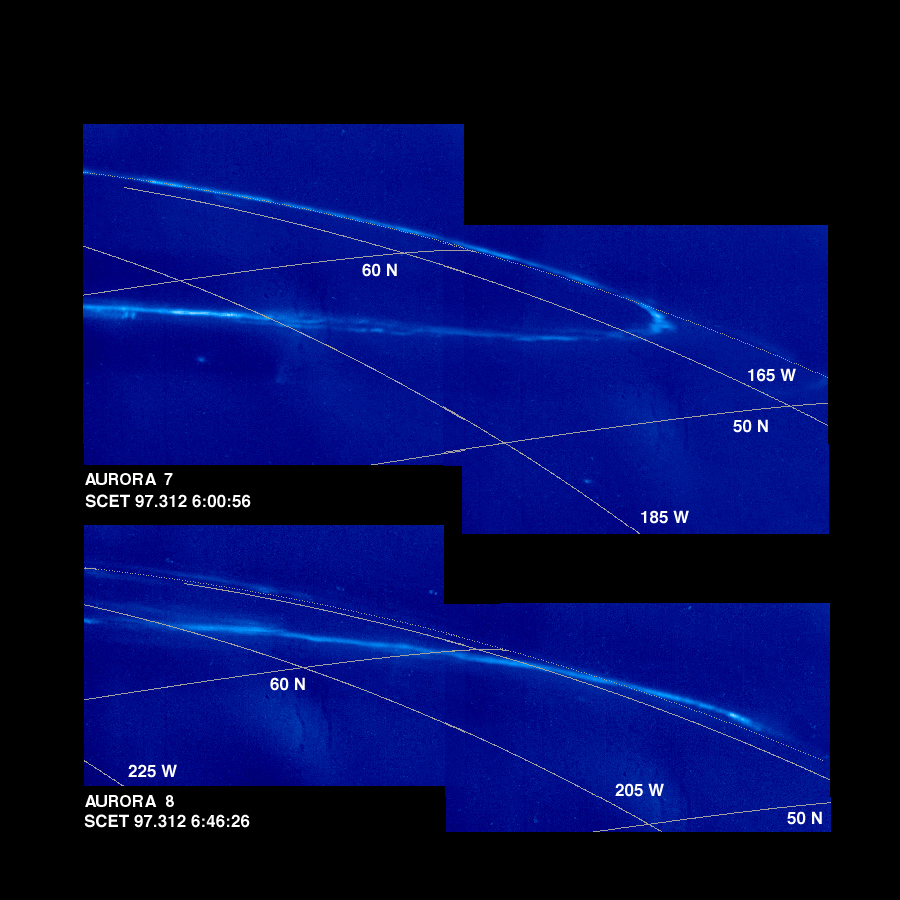

Time Series of Jupiter’s Aurora

These mosaics of Jupiter’s night side show the Jovian aurora at approximately 45 minute intervals as the auroral ring rotated with the planet below the spacecraft. The images were obtained by the Solid State Imaging (SSI) system on NASA’s Galileo spacecraft. during its eleventh orbit of Jupiter.

The auroral ring is offset from Jupiter’s pole of rotation and reaches the lowest latitude near 165 degrees west longitude. The aurora is hundreds of kilometers wide, and when it crosses the edge of Jupiter, it is about 250 kilometers above the planet.

The mosaics, numbered from earliest to latest in the time series, are:

Aurora 1, top mosaic (earliest) Aurora 2, bottom mosaic
Aurora 3, top mosaic Aurora 4, bottom mosaic
Aurora 5, top mosaic Aurora 6, bottom mosaic
Aurora 7, top mosaic Aurora 8, bottom mosaic (latest)
As on Earth, the auroral emission is caused by electrically charged particles striking atoms in the upper atmosphere from above. The particles travel along Jupiter’s magnetic field lines, but their origin is not fully understood. The field lines where the aurora is most intense cross the Jovian equator at large distances (many Jovian radii) from the planet. The faint background throughout the image is scattered light in the camera. This stray light comes from the sunlit portion of Jupiter, which is out of the image. In multispectral observations the aurora appears red, consistent with how atomic hydrogen in Jupiter’s atmosphere would glow. Galileo’s unique perspective allows it to view the night side of the planet at short range, revealing details that cannot be seen from Earth. These detailed features are time dependent, and can be followed in this sequence of Galileo images.

In the first mosaic, the auroral ring is directly over Jupiter’s limb and is seen “edge on.” In the fifth mosaic, the auroral emission is coming from several distinct bands. This mosaic also shows the footprint of the Io flux tube. Volcanic eruptions on Jupiter’s moon, Io, spew forth particles that become ionized and are pulled into Jupiter’s magnetic field to form an invisible tube, the Io flux tube, between Jupiter and Io. The bright circular feature towards the lower right may mark the location where these energetic particles impact Jupiter. Stars which are visible in some of the images enable precise determination of where the camera is pointed. This has allowed the first three dimensional establishment of the position of the aurora. Surprisingly, the measured height is about half the altitude (above the one bar pressure level) predicted by magnetospheric models.

The Universal Time, in Spacecraft Event Time (SCET), that the images were taken is listed beneath each mosaic. The first four frames were taken on November 5, 1997 (SCET 97.309) before the Galileo spacecraft reached perijove, the closest point to Jupiter. The latter four were taken three days later on November 8, 1997 (SCET 97.312), after perijove. Each image was taken at visible wavelengths and is displayed in shades of blue. North is at the top of the picture. A grid of planetocentric latitude and west longitude is overlain on the images. The resolution in the plane of the pictures is 15 kilometers per picture element. The images were taken at a range of 1.3 million kilometers.

The Jet Propulsion Laboratory, Pasadena, CA manages the Galileo mission for NASA’s Office of Space Science, Washington, DC. JPL is an operating division of California Institute of Technology (Caltech).

Credit: NASA/JPL-Caltech